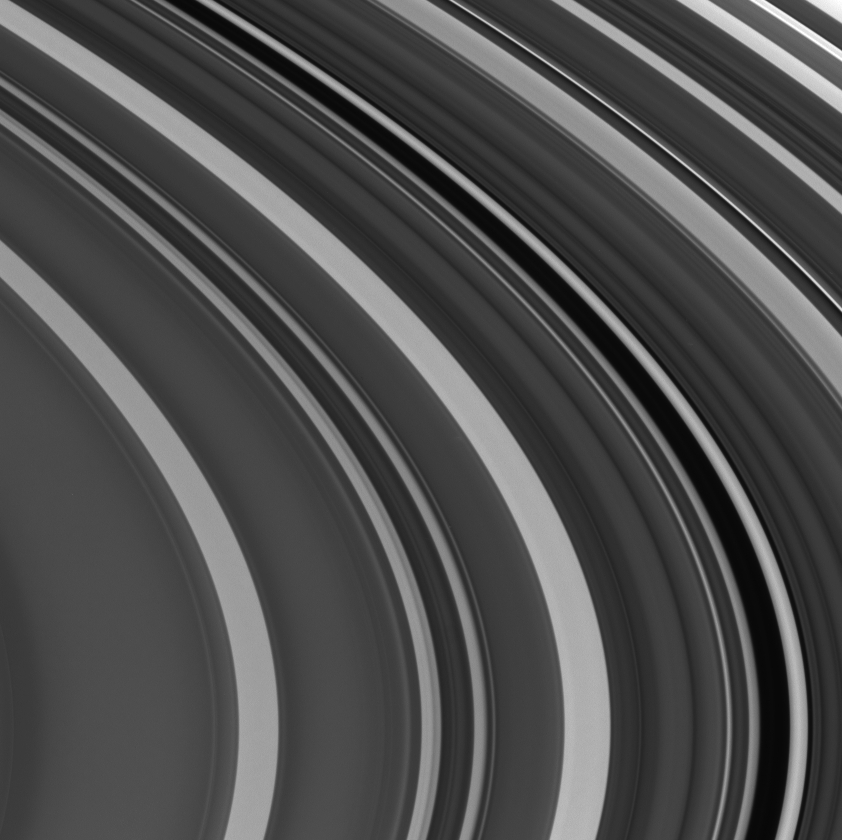

Plateaus and Gaps

This fantastic close-up of Saturn’s outer C ring shows large and sharp changes in brightness across the rings, owing to the extreme variations in ring particle concentrations at different distances from the planet. The dark gap running through the center contains the Maxwell ringlet, as well as a faint, narrow ringlet discovered in Cassini images. Another very dark region to the right of the Maxwell gap is also a narrow gap.

The image was taken in visible light with the Cassini spacecraft narrow angle camera on Oct. 29, 2004, at a distance of about 836,000 kilometers (519,000 miles) from Saturn. The image scale is 4.6 kilometers (2.9 miles) per pixel.

The Cassini-Huygens mission is a cooperative project of NASA, the European Space Agency and the Italian Space Agency. The Jet Propulsion Laboratory, a division of the California Institute of Technology in Pasadena, manages the Cassini-Huygens mission for NASA’s Office of Space Science, Washington, D.C. The Cassini orbiter and its two onboard cameras, were designed, developed and assembled at JPL. The imaging team is based at the Space Science Institute, Boulder, Colo.

Credit: NASA/JPL/Space Science Institute